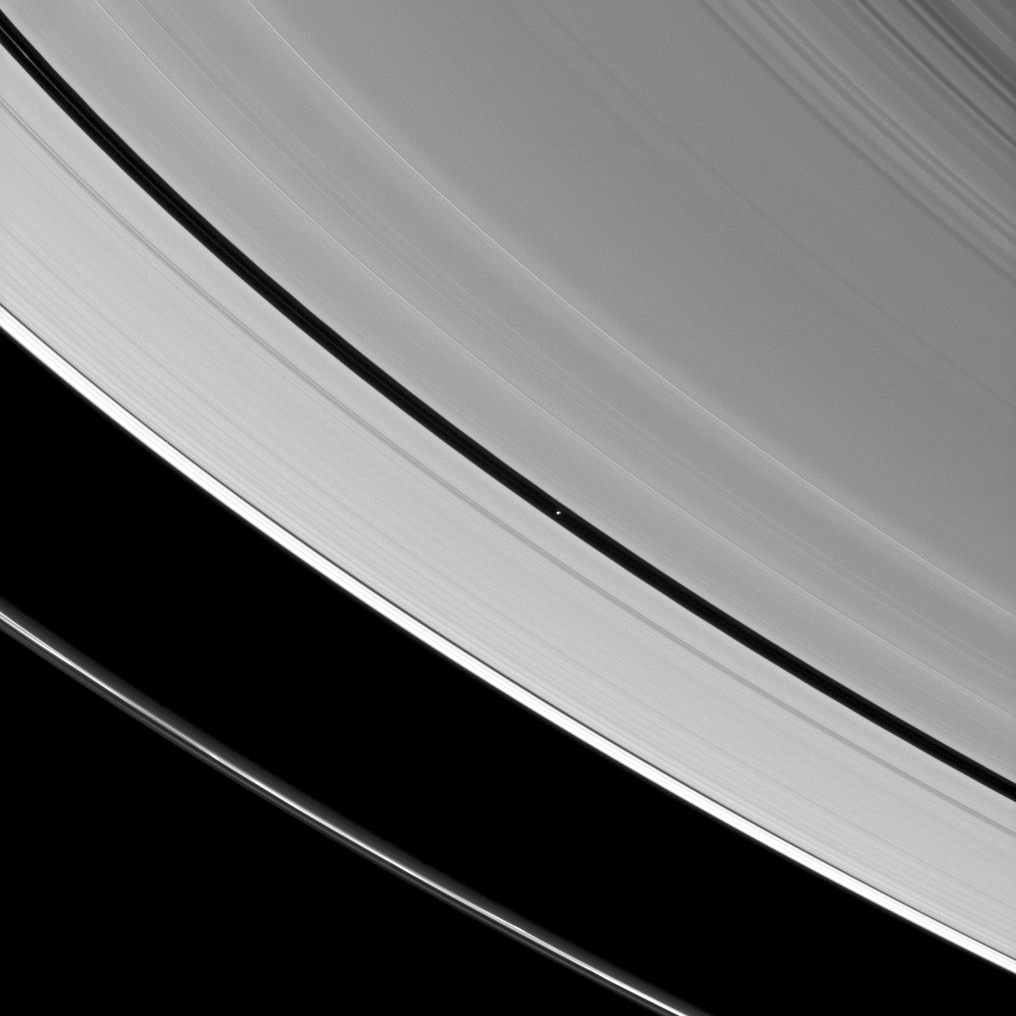

Pan In the Middle

Saturn’s tiny moon Pan orbits in the middle of the Encke Gap of the planet’s A ring in this image from the Cassini spacecraft.

Pan (17 miles, or 28 kilometers across) is visible as a bright dot in the gap near the center of this view. See PIA12604 to see Pan casting a long shadow around the time of Saturn’s August 2009 equinox.

The wide Roche Division separates the A ring from the thin F ring in the lower left quarter of the view. This view looks toward the southern, unilluminated side of the rings from about 20 degrees below the ringplane.

The image was taken in visible light with the Cassini spacecraft narrow-angle camera on June 25, 2012. The view was obtained at a distance of approximately 1.2 million miles (2 million kilometers) from Pan. Image scale is 7 miles (12 kilometers) per pixel.

The Cassini-Huygens mission is a cooperative project of NASA, the European Space Agency and the Italian Space Agency. The Jet Propulsion Laboratory, a division of the California Institute of Technology in Pasadena, manages the mission for NASA’s Science Mission Directorate, Washington, D.C. The Cassini orbiter and its two onboard cameras were designed, developed and assembled at JPL. The imaging operations center is based at the Space Science Institute in Boulder, Colo.

Credit: NASA/JPL-Caltech/Space Science Institute